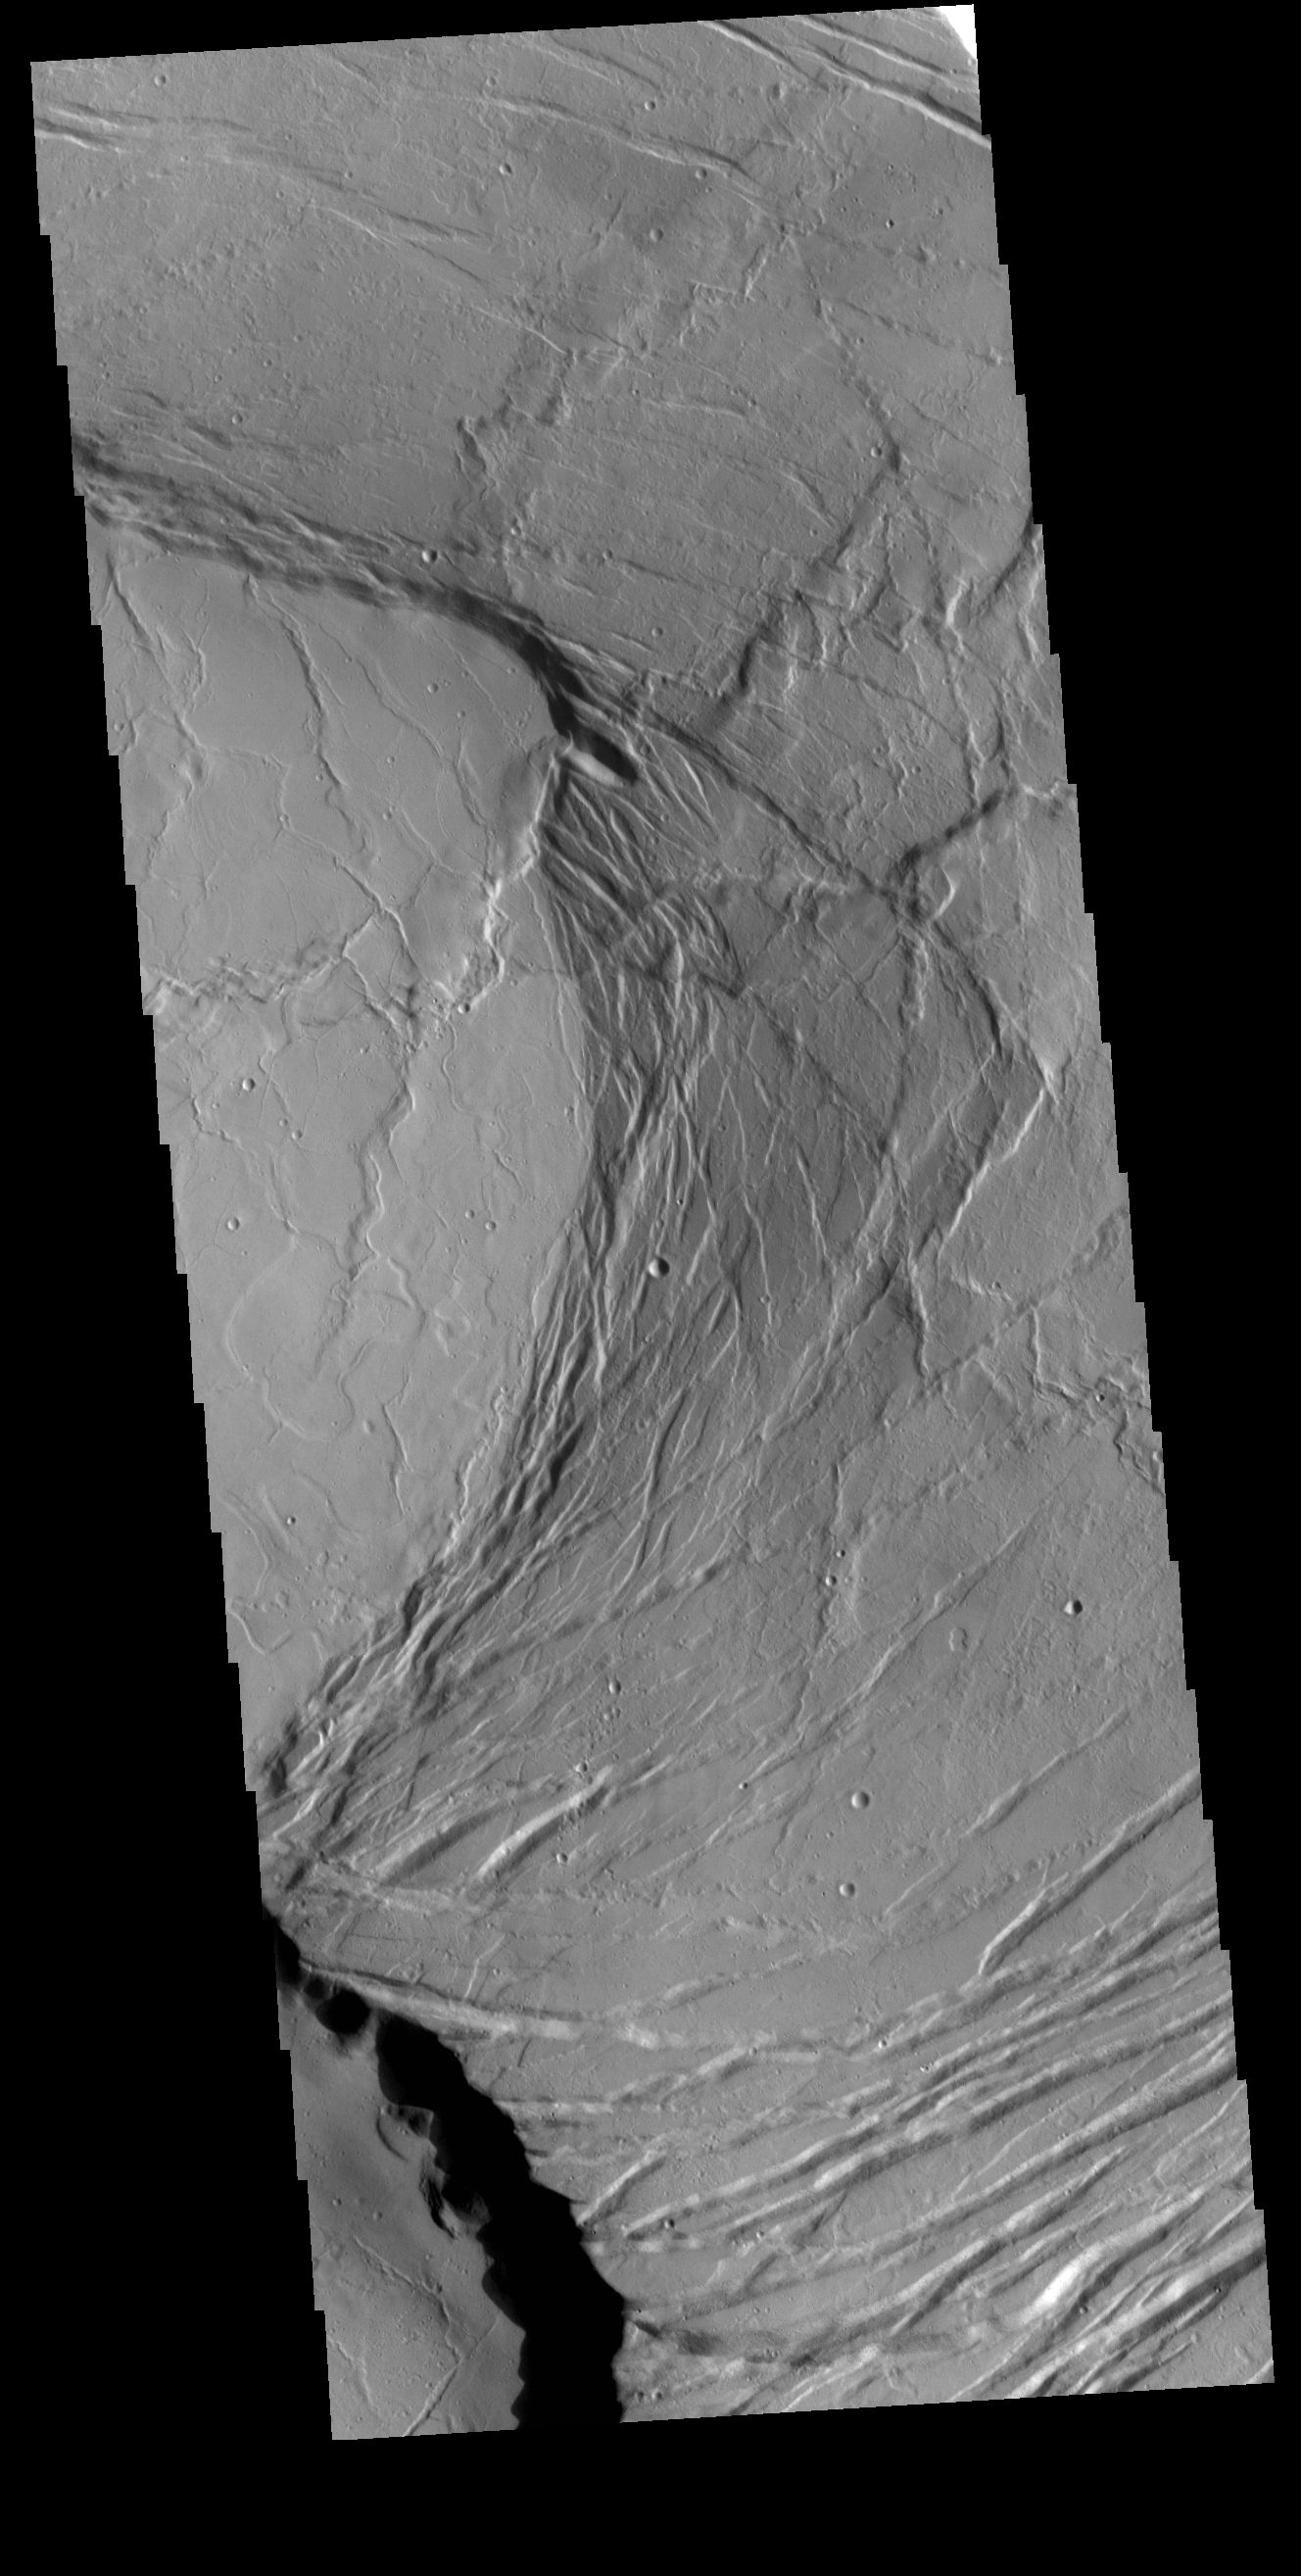

Olympus Mons Summit

Today’s VIS image shows part of the summit caldera of Olympus Mons. Scarps and extensional features (graben) record multiple stages of caldera collapse at the summit of Olympus Mons. Olympus Mons is the largest volcano in the solar system, reaching heights of over 40 km (25 miles) tall from base to summit, with the base covering an area as large as the state of Arizona. For comparison, Mauna Loa is 9 km (5.5 miles) tall measured from its base on the sea floor.

Credit: NASA/JPL-Caltech/ASU